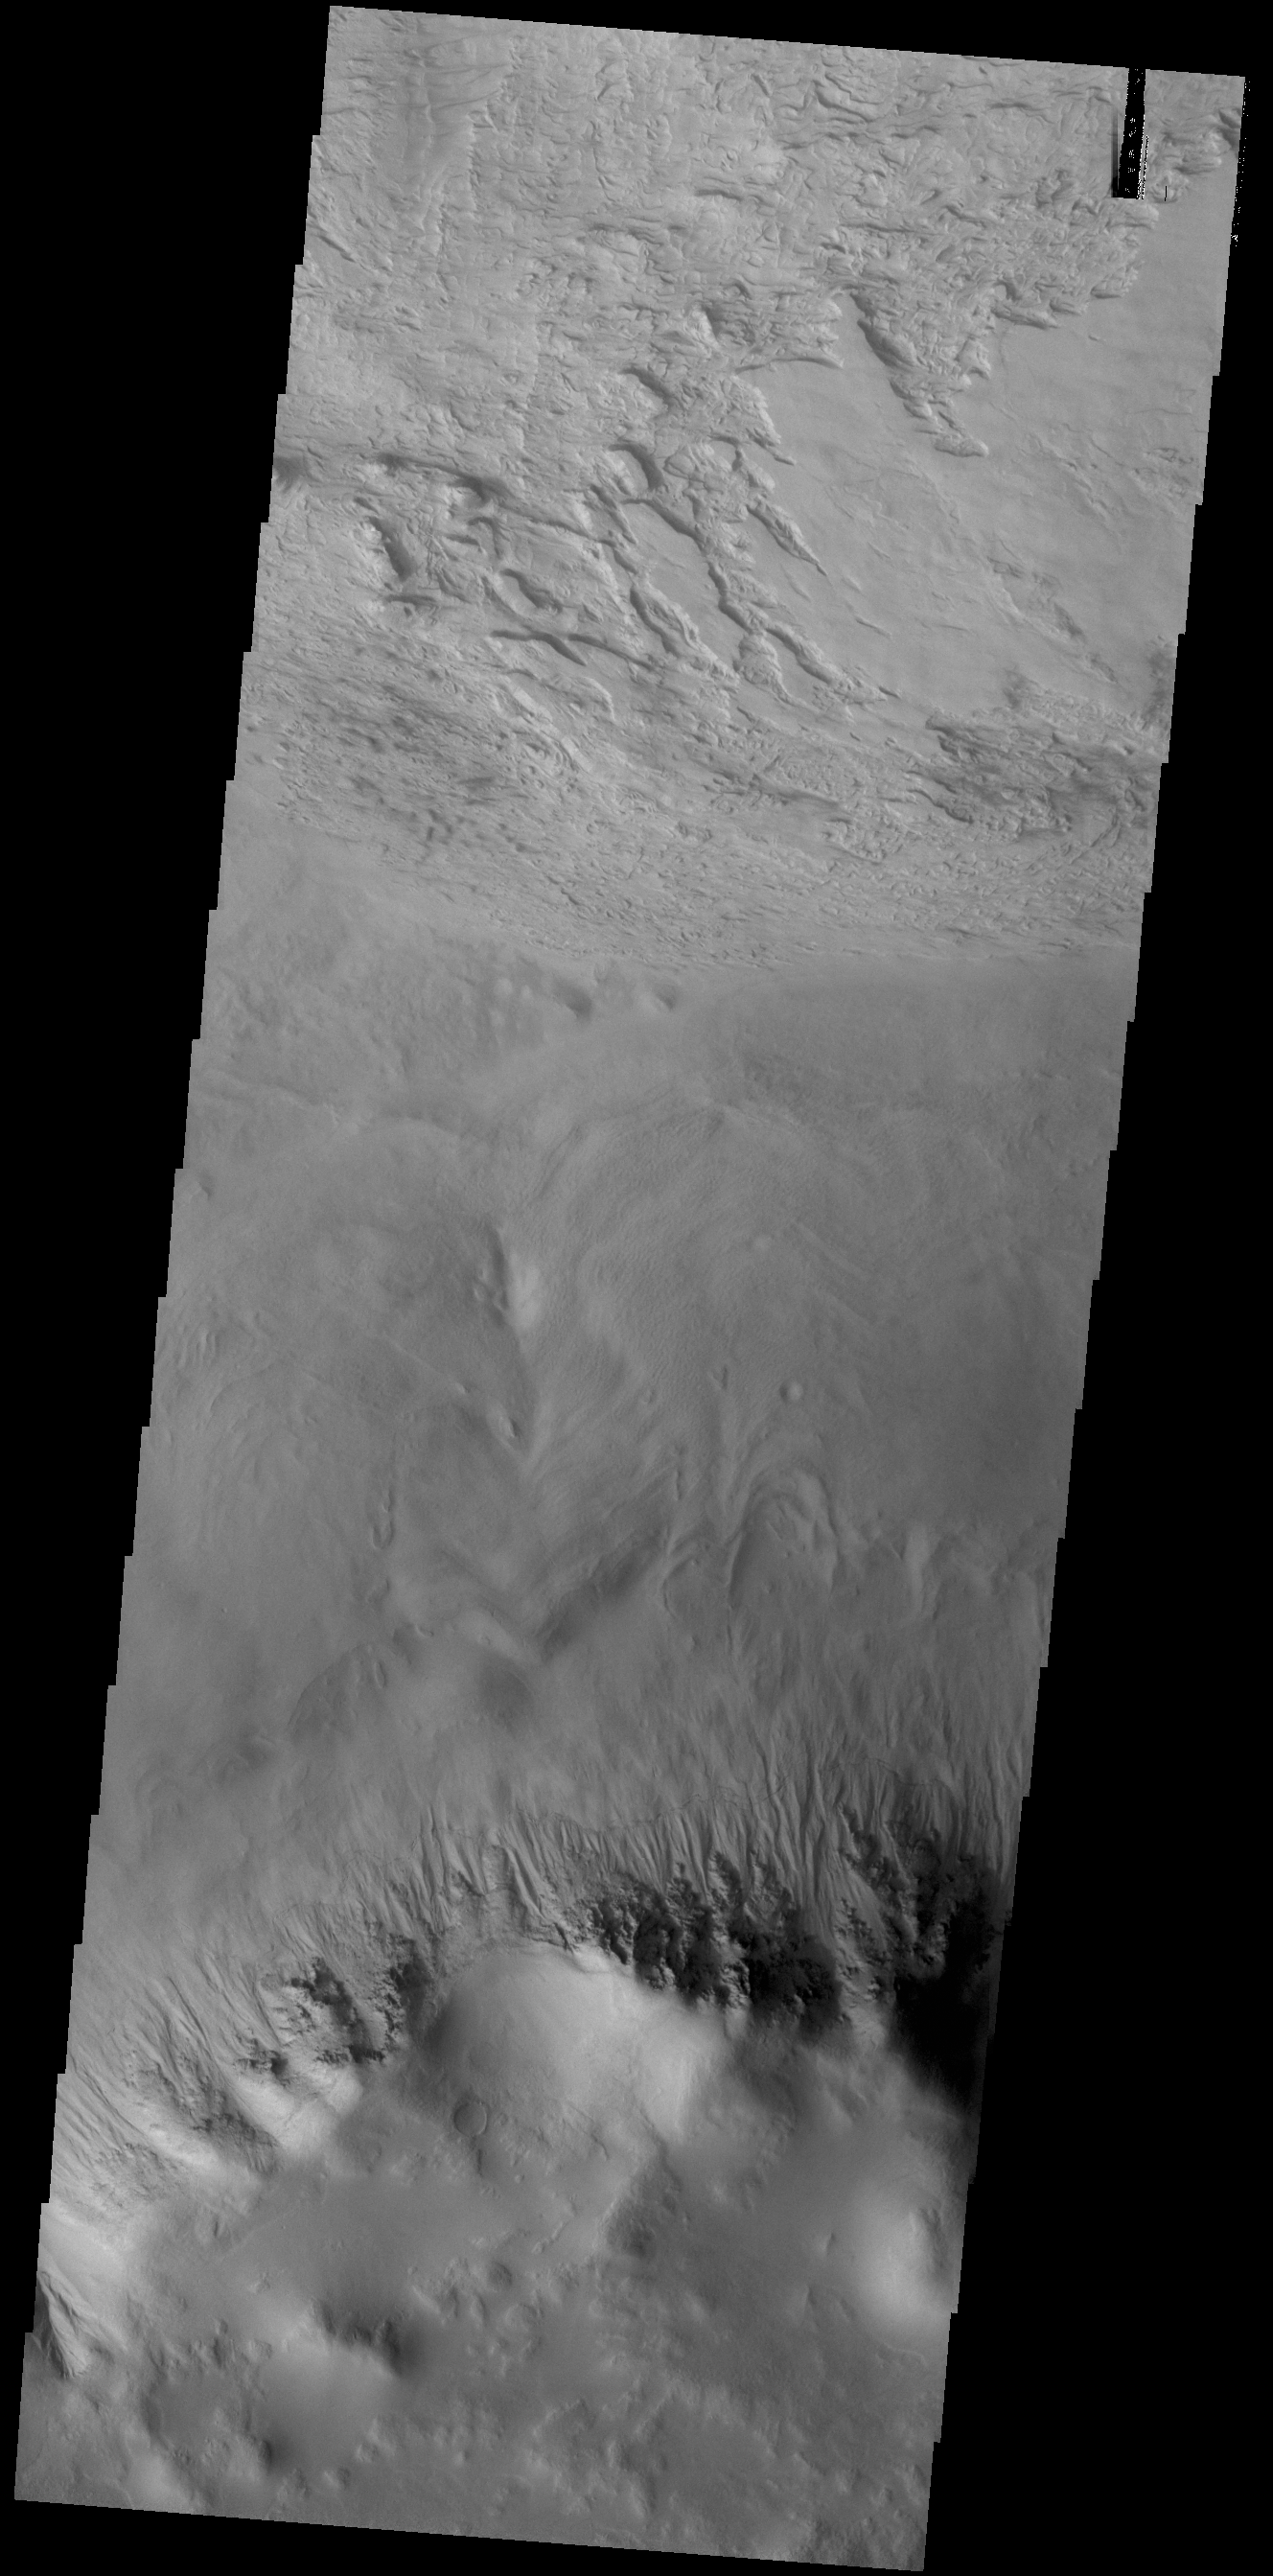

Galle Crater

This VIS image shows a small portion of the floor of Galle Crater. This large crater is located on the eastern side of Argyre Planitia. The floor of Galle Crater contains many different features, including fluvial, glacial and aeolian derived products. The steep crater rim is toward the bottom of the image. The incised, flat laying materials at the top of the image are probably eroded layered deposits.

Credit: NASA/JPL-Caltech/ASU